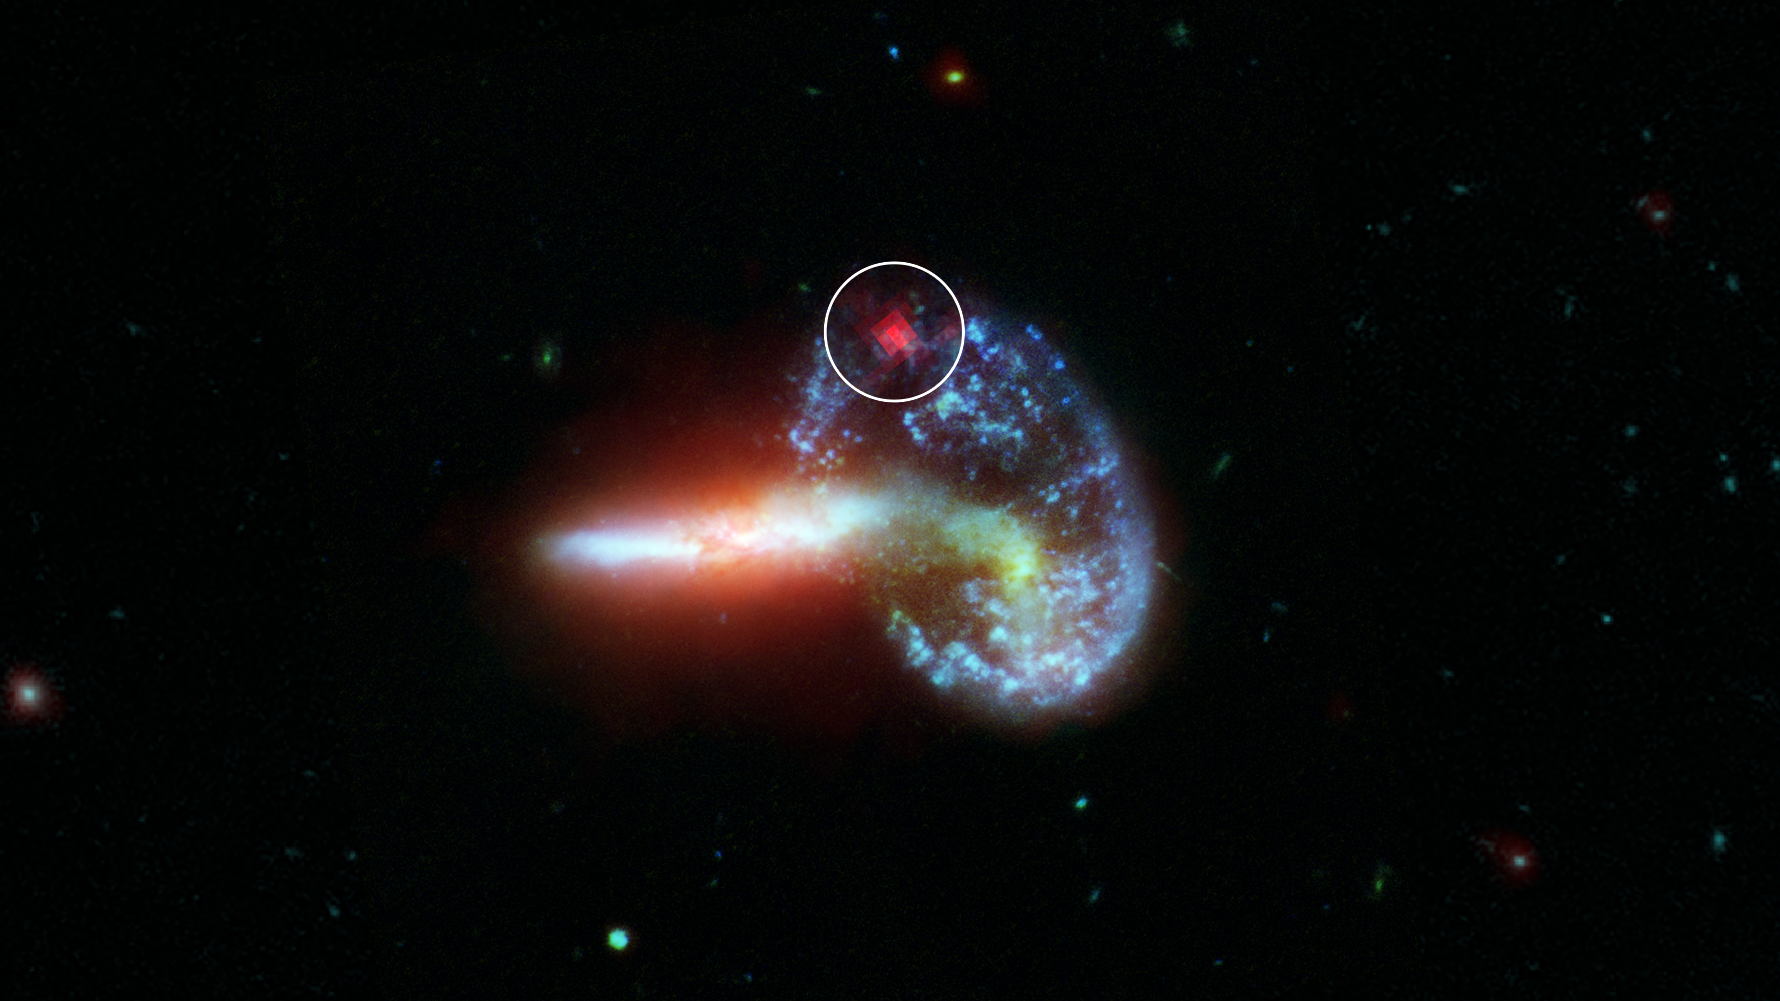

Revealing the Supernova in Arp 148

This image shows galaxy Arp 148, captured by NASA's Spitzer and Hubble telescopes. Inside the white circle is specially-processed Spitzer data, which reveals infrared light from a supernova that is hidden by dust. Supernovae are massive stars that have exploded after running out of fuel. They radiate most brightly in visible light (the kind the human eye can detect), but these wavelengths are obscured by dust. Infrared light, however, can pass through dust.

The analysis of Arp 148 was part of an effort to find hidden supernovae in 40 dust-choked galaxies that also emit high levels of infrared light. These galaxies are known as luminous and ultra-luminous infrared galaxies (LIRGs and ULIRGs, respectively). The dust in LIRGs and ULIRGs absorbs optical light from objects like supernovae but allows infrared light from these same objects to pass through unobstructed for telescopes like Spitzer to detect.

NASA's Jet Propulsion Laboratory, Pasadena, Calif., manages the Spitzer Space Telescope mission for NASA's Science Mission Directorate, Washington. Science operations are conducted at the Spitzer Science Center at the California Institute of Technology, also in Pasadena. Caltech manages JPL for NASA.

The Hubble Space Telescope is a project of international cooperation between NASA and the European Space Agency. The Space Telescope Science Institute conducts Hubble science operations. The institute is operated for NASA by the Association of Universities for Research in Astronomy, Inc., Washington, D.C.

Credit: NASA/JPL-Caltech/STScI